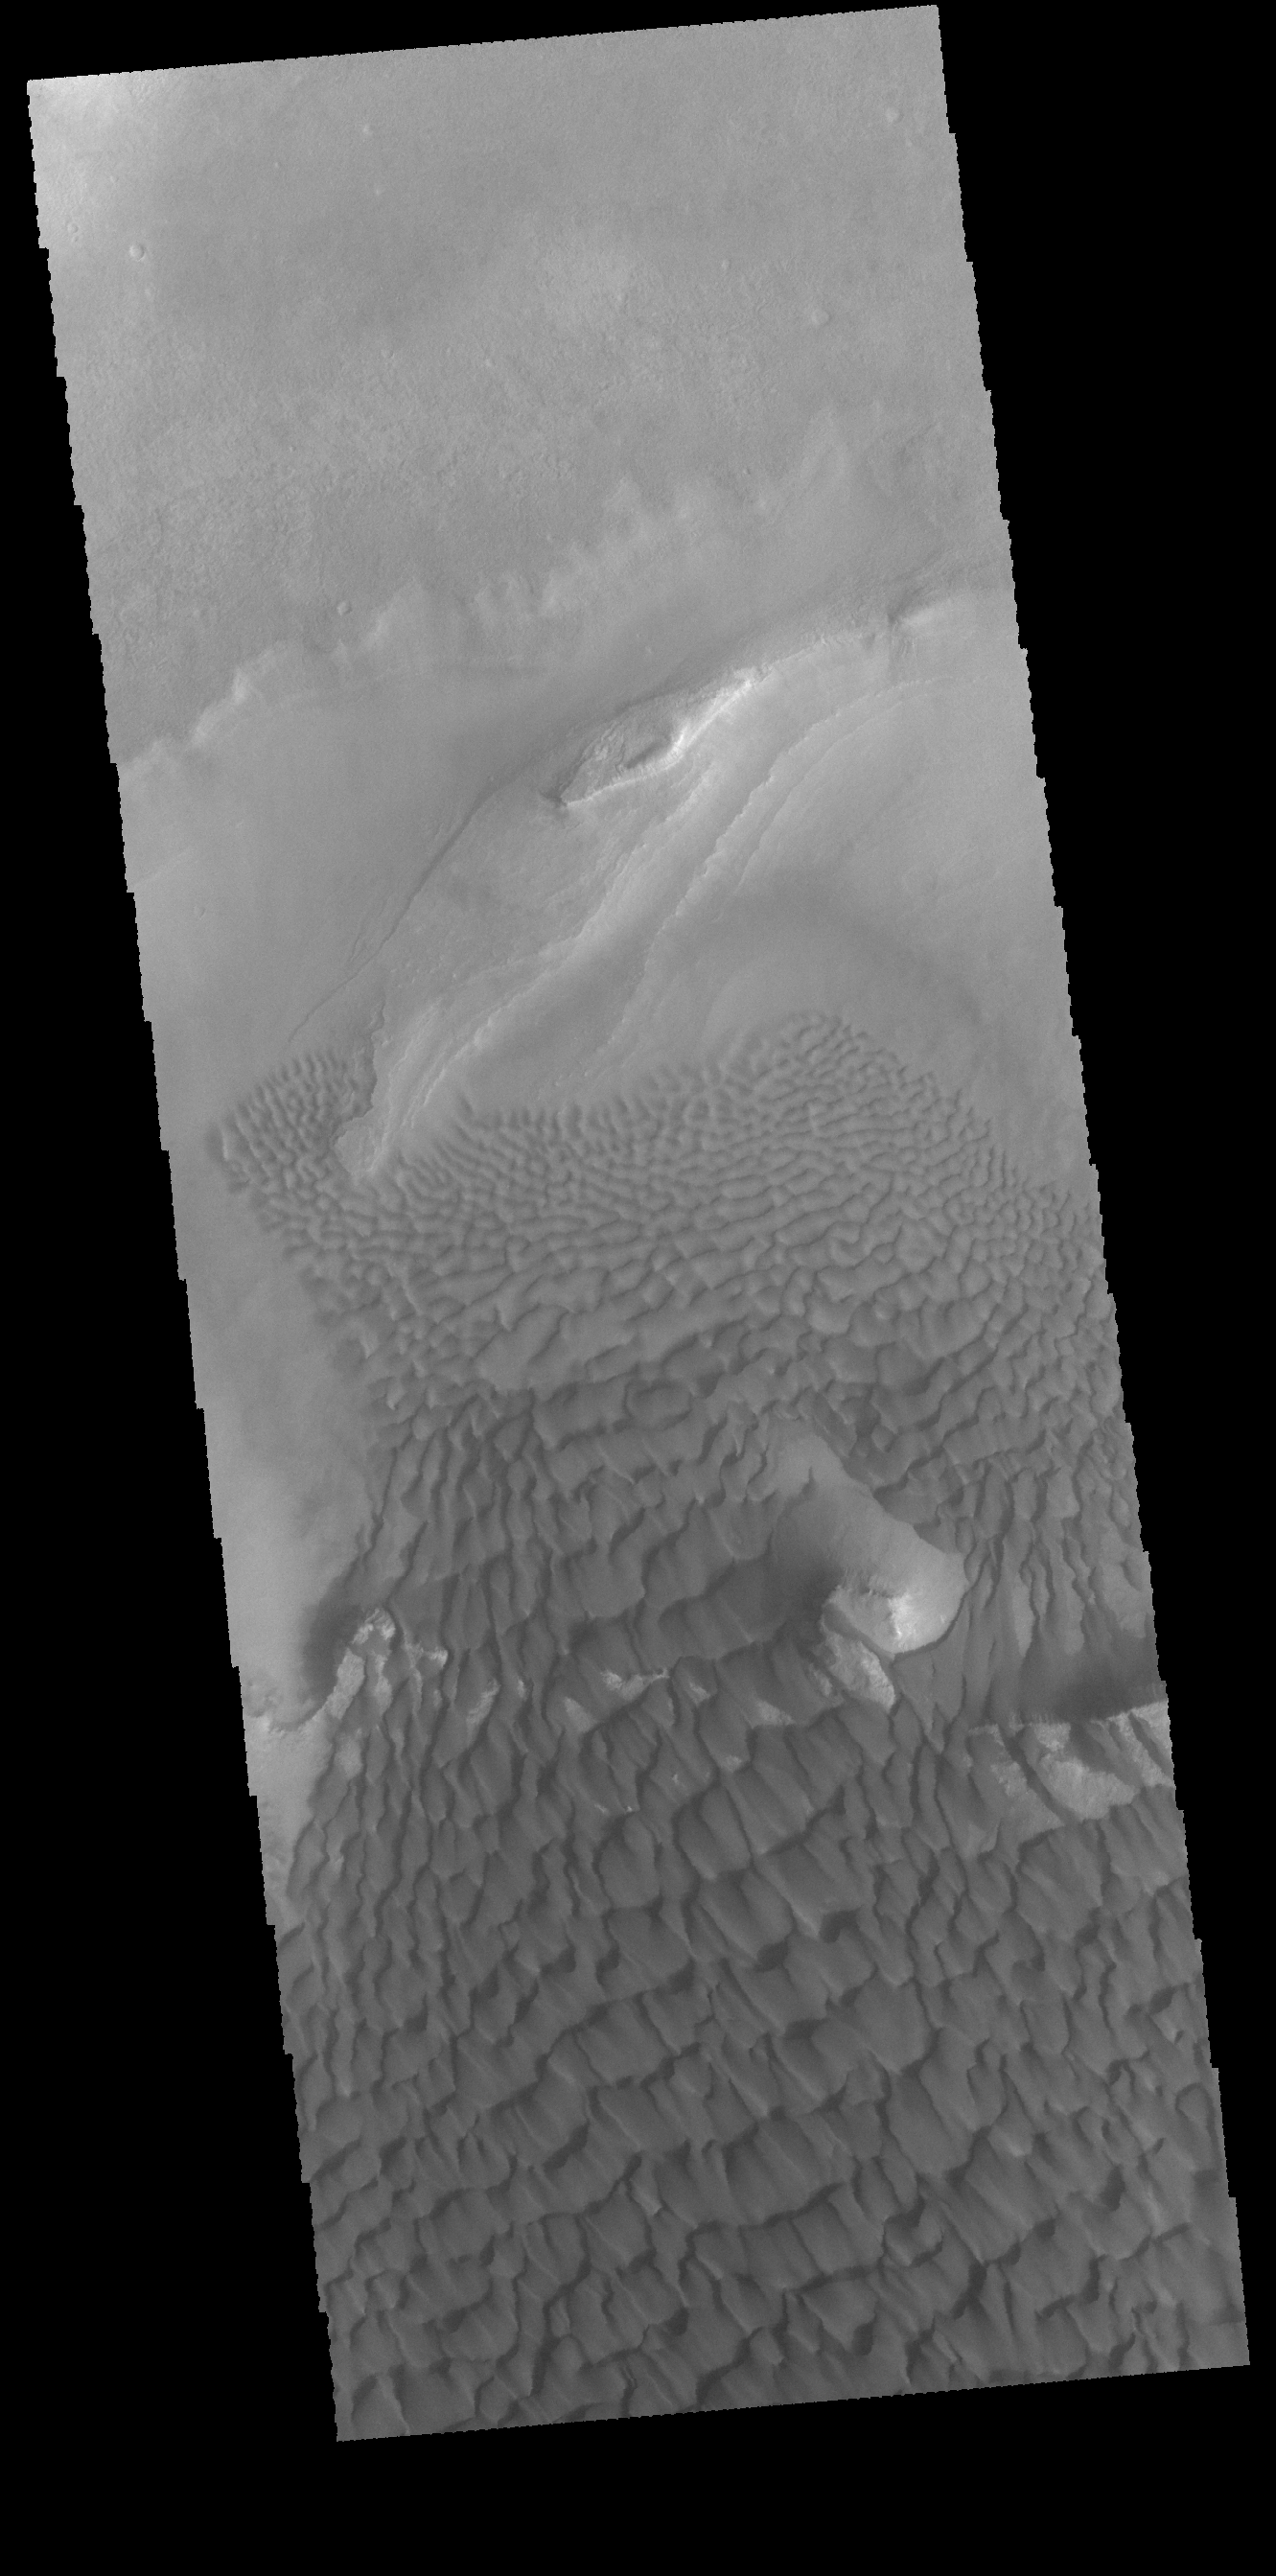

Investigating Mars: Rabe Crater

This VIS image provides another instance where the topography of the upper floor material affects the winds and dune formation. At the edges of the dune field, the dunes become smaller and more separated, revealing the harder surface that the dunes are moving across.

Rabe Crater is 108 km (67 miles) across. Craters of similar size often have flat floors. Rabe Crater has some areas of flat floor, but also has a large complex pit occupying a substantial part of the floor. The interior fill of the crater is thought to be layered sediments created by wind and or water action. The pit is eroded into this material. The eroded materials appear to have stayed within the crater forming a large sand sheet with surface dune forms as well as individual dunes where the crater floor is visible. The dunes also appear to be moving from the upper floor level into the pit.

The Odyssey spacecraft has spent over 15 years in orbit around Mars, circling the planet more than 69000 times. It holds the record for longest working spacecraft at Mars. THEMIS, the IR/VIS camera system, has collected data for the entire mission and provides images covering all seasons and lighting conditions. Over the years many features of interest have received repeated imaging, building up a suite of images covering the entire feature. From the deepest chasma to the tallest volcano, individual dunes inside craters and dune fields that encircle the north pole, channels carved by water and lava, and a variety of other feature, THEMIS has imaged them all. For the next several months the image of the day will focus on the Tharsis volcanoes, the various chasmata of Valles Marineris, and the major dunes fields. We hope you enjoy these images!

Credit: NASA/JPL-Caltech/ASU